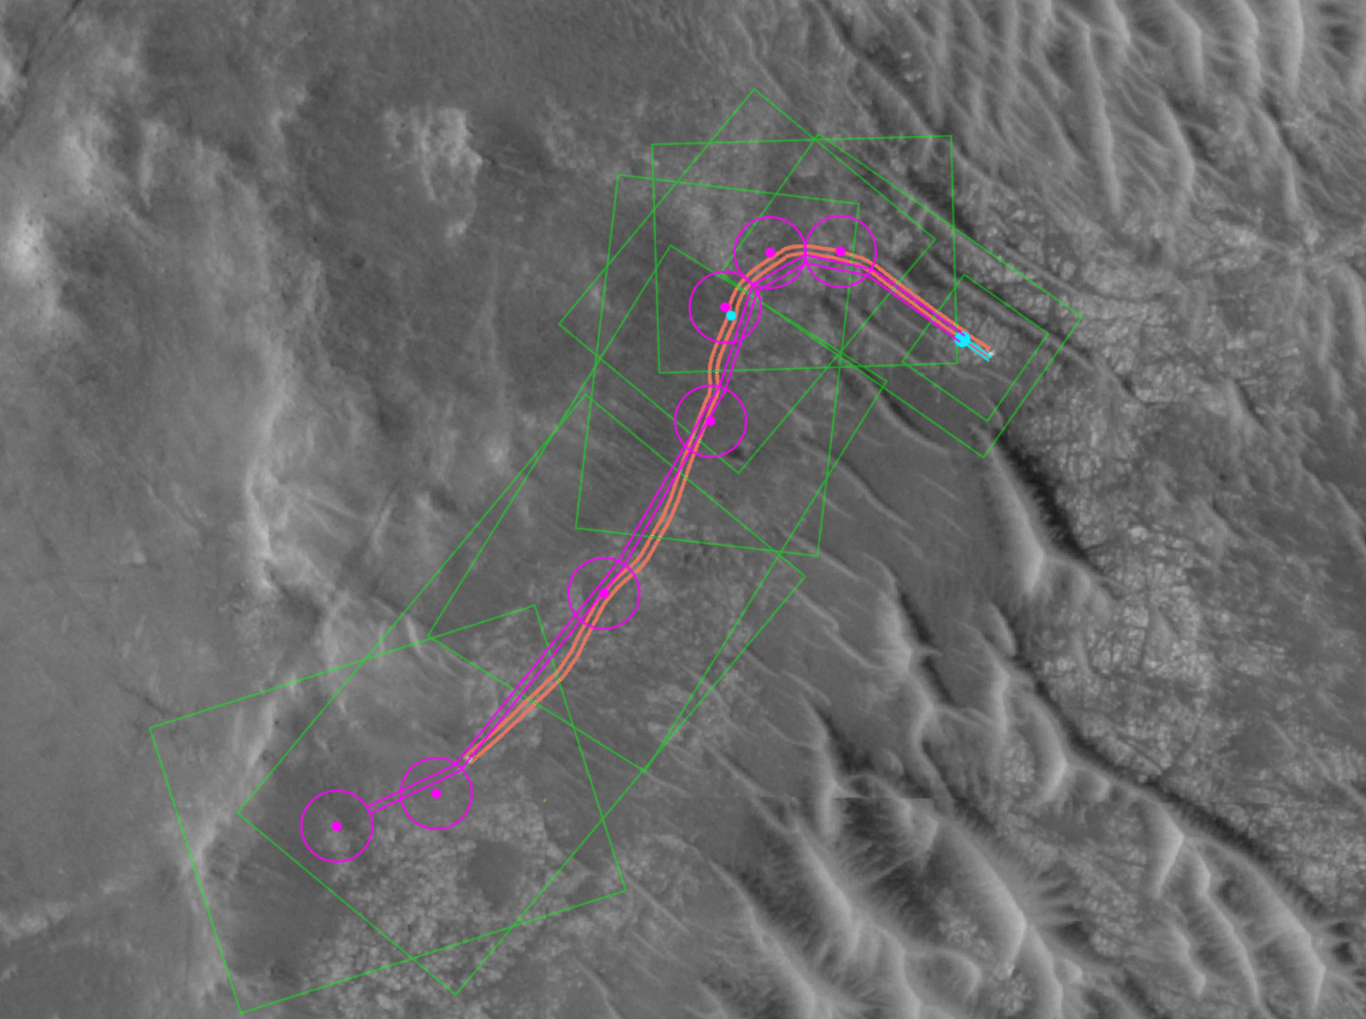

Mapping Perseverance’s Route With AI

This annotated image from NASA’s HiRISE (High Resolution Imaging Science Experiment) camera aboard the agency’s Mars Reconnaissance Orbiter image depicts the AI-planned route and the actual route taken by NASA’s Perseverance Mars rover during its 807-foot (246-meter) drive on Dec. 10, 2025, the 1,709th Martian day, or sol, of the mission. The drive was the second of two demonstrations — the first being on Dec. 8 — showing that generative artificial intelligence could be incorporated in the rover’s route planning.

The magenta lines depict the path the rover’s wheels would take if it were to follow AI-processed waypoints, which are indicated with the magenta circles. (Waypoints are fixed locations where the rover takes up a new set of instructions.) The orange lines are based on data downlinked after the drive was complete and depict the actual path the rover took. The short, bold segments of the blue lines at the start of the route, in the upper right, show the portion of the drive that was determined by the mission’s rover drivers and based on imagery taken by the rover of the surface ahead. The surface areas in pale green boxes are called “keep-in zones.” Perseverance’s self-driving software is only allowed to pick routes inside those zones.

The graphic was generated using Hyperdrive, part of the software suite used to plan rover drives and manage the massive influx of engineering data from the Perseverance rover.

NASA’s Jet Propulsion Laboratory, which is managed for the agency by Caltech, built and manages operations of the Perseverance rover.

For more about Perseverance: science.nasa.gov/mission/mars-2020-perseverance/

The University of Arizona in Tucson, operates HiRISE, which was built by BAE Systems in Boulder, Colorado. JPL manages the Mars Reconnaissance Orbiter for SMD.

Credit: NASA/JPL-Caltech/UofA